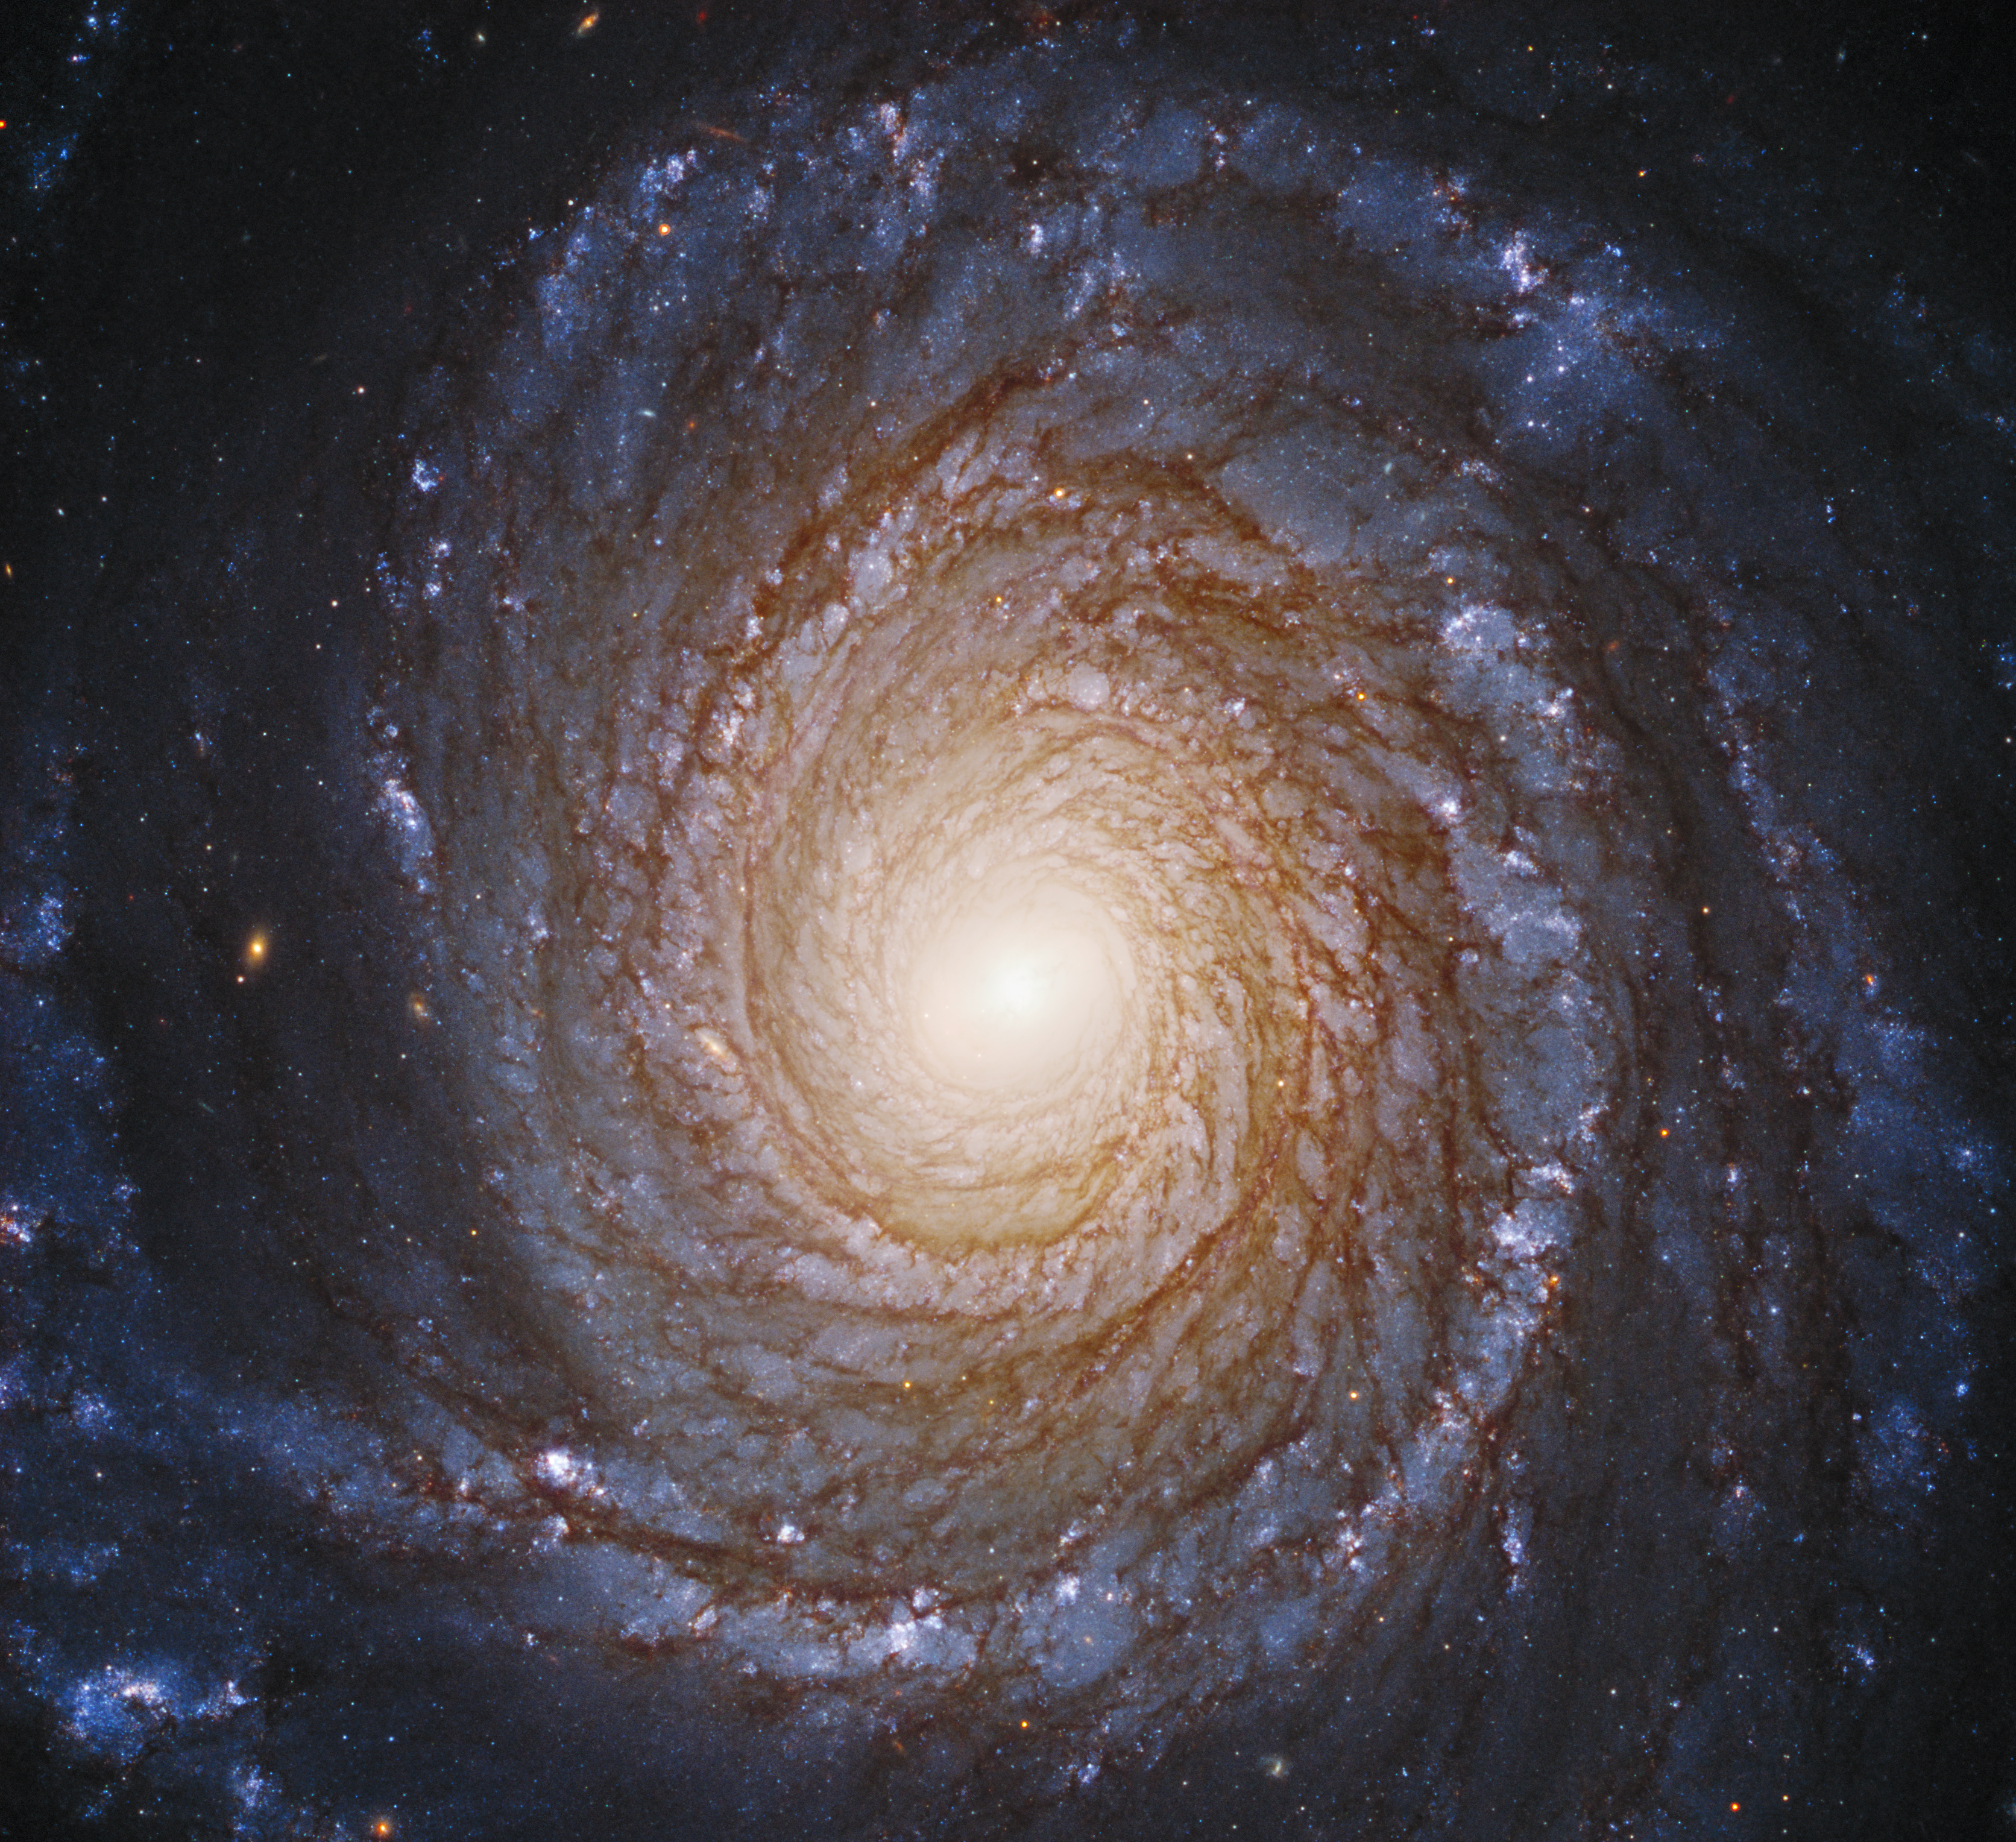

Spiral Galaxy NGC 3147

Hubble Probes the Black Hole Inside a Majestic Spiral Galaxy

The graceful, winding arms of the majestic spiral galaxy NGC 3147 appear like a grand spiral staircase sweeping through space in this Hubble Space Telescope image. They are actually long lanes of young blue stars, pinkish nebulas, and dust in silhouette.

The beauty of the galaxy belies the fact that at its very center is a malnourished black hole surrounded by a thin, compact disk of stars, gas, and dust that have been caught up in a gravitational maelstrom. The black hole's gravity is so intense that anything that ventures near it gets swept up in the disk.

The disk is so deeply embedded in the black hole's intense gravitational field that the light from the gas disk is modified, according to Einstein's theories of relativity, giving astronomers a unique peek at the dynamic processes close to a black hole.

NGC 3147 is located 130 million light-years away in the northern circumpolar constellation Draco the Dragon.

Credit: NASA, ESA, S. Bianchi (Università degli Studi Roma Tre University), A. Laor (Technion-Israel Institute of Technology), and M. Chiaberge (ESA, STScI, and JHU)